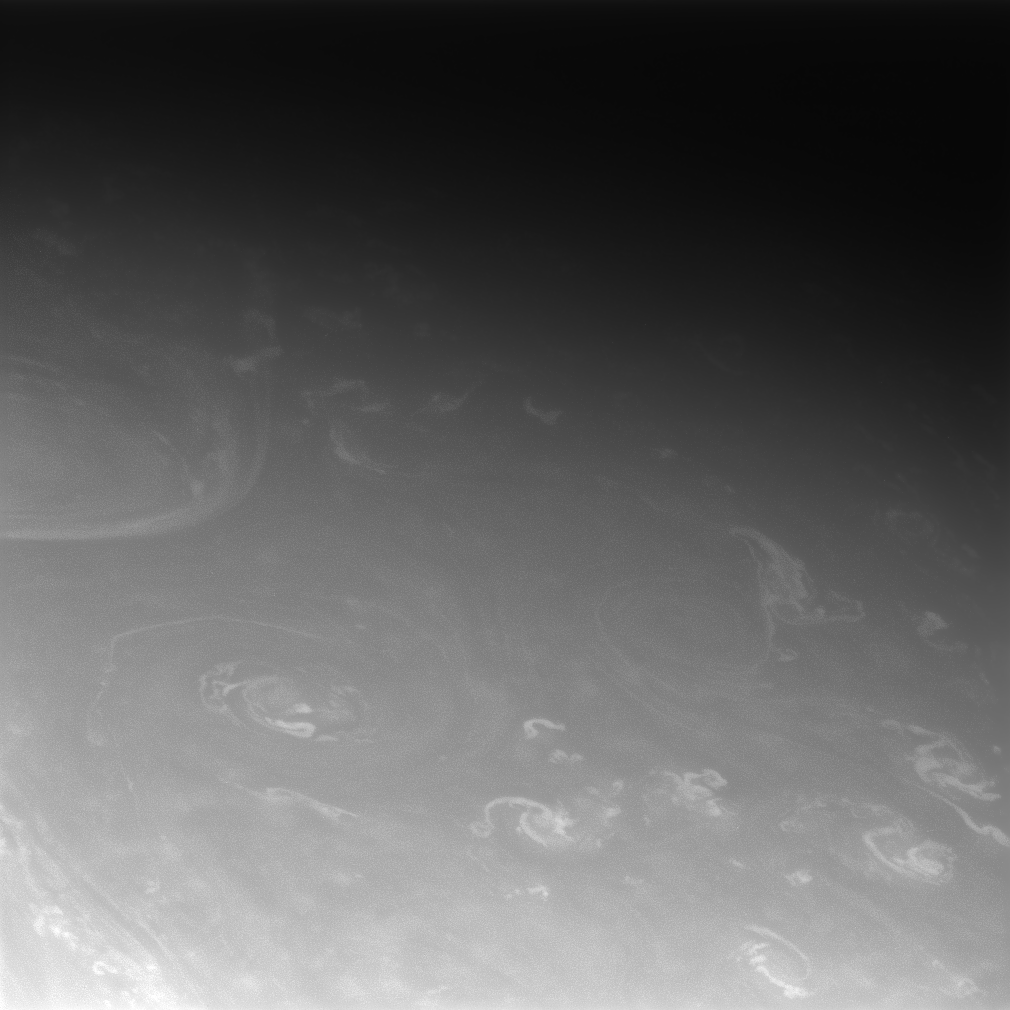

Swirls

Clouds swirl about in Saturn’s active atmosphere.

The image was taken in visible light with the Cassini spacecraft narrow-angle camera on Oct. 29, 2008 at a distance of approximately 1.278 million kilometers (794,000 miles) from Saturn and at a Sun-Saturn-spacecraft, or phase, angle of 28 degrees. Image scale is 8 kilometers (5 miles) per pixel.

The Cassini-Huygens mission is a cooperative project of NASA, the European Space Agency and the Italian Space Agency. The Jet Propulsion Laboratory, a division of the California Institute of Technology in Pasadena, manages the mission for NASA’s Science Mission Directorate, Washington, D.C. The Cassini orbiter and its two onboard cameras were designed, developed and assembled at JPL. The imaging operations center is based at the Space Science Institute in Boulder, Colo.

Credit: NASA/JPL/Space Science Institute